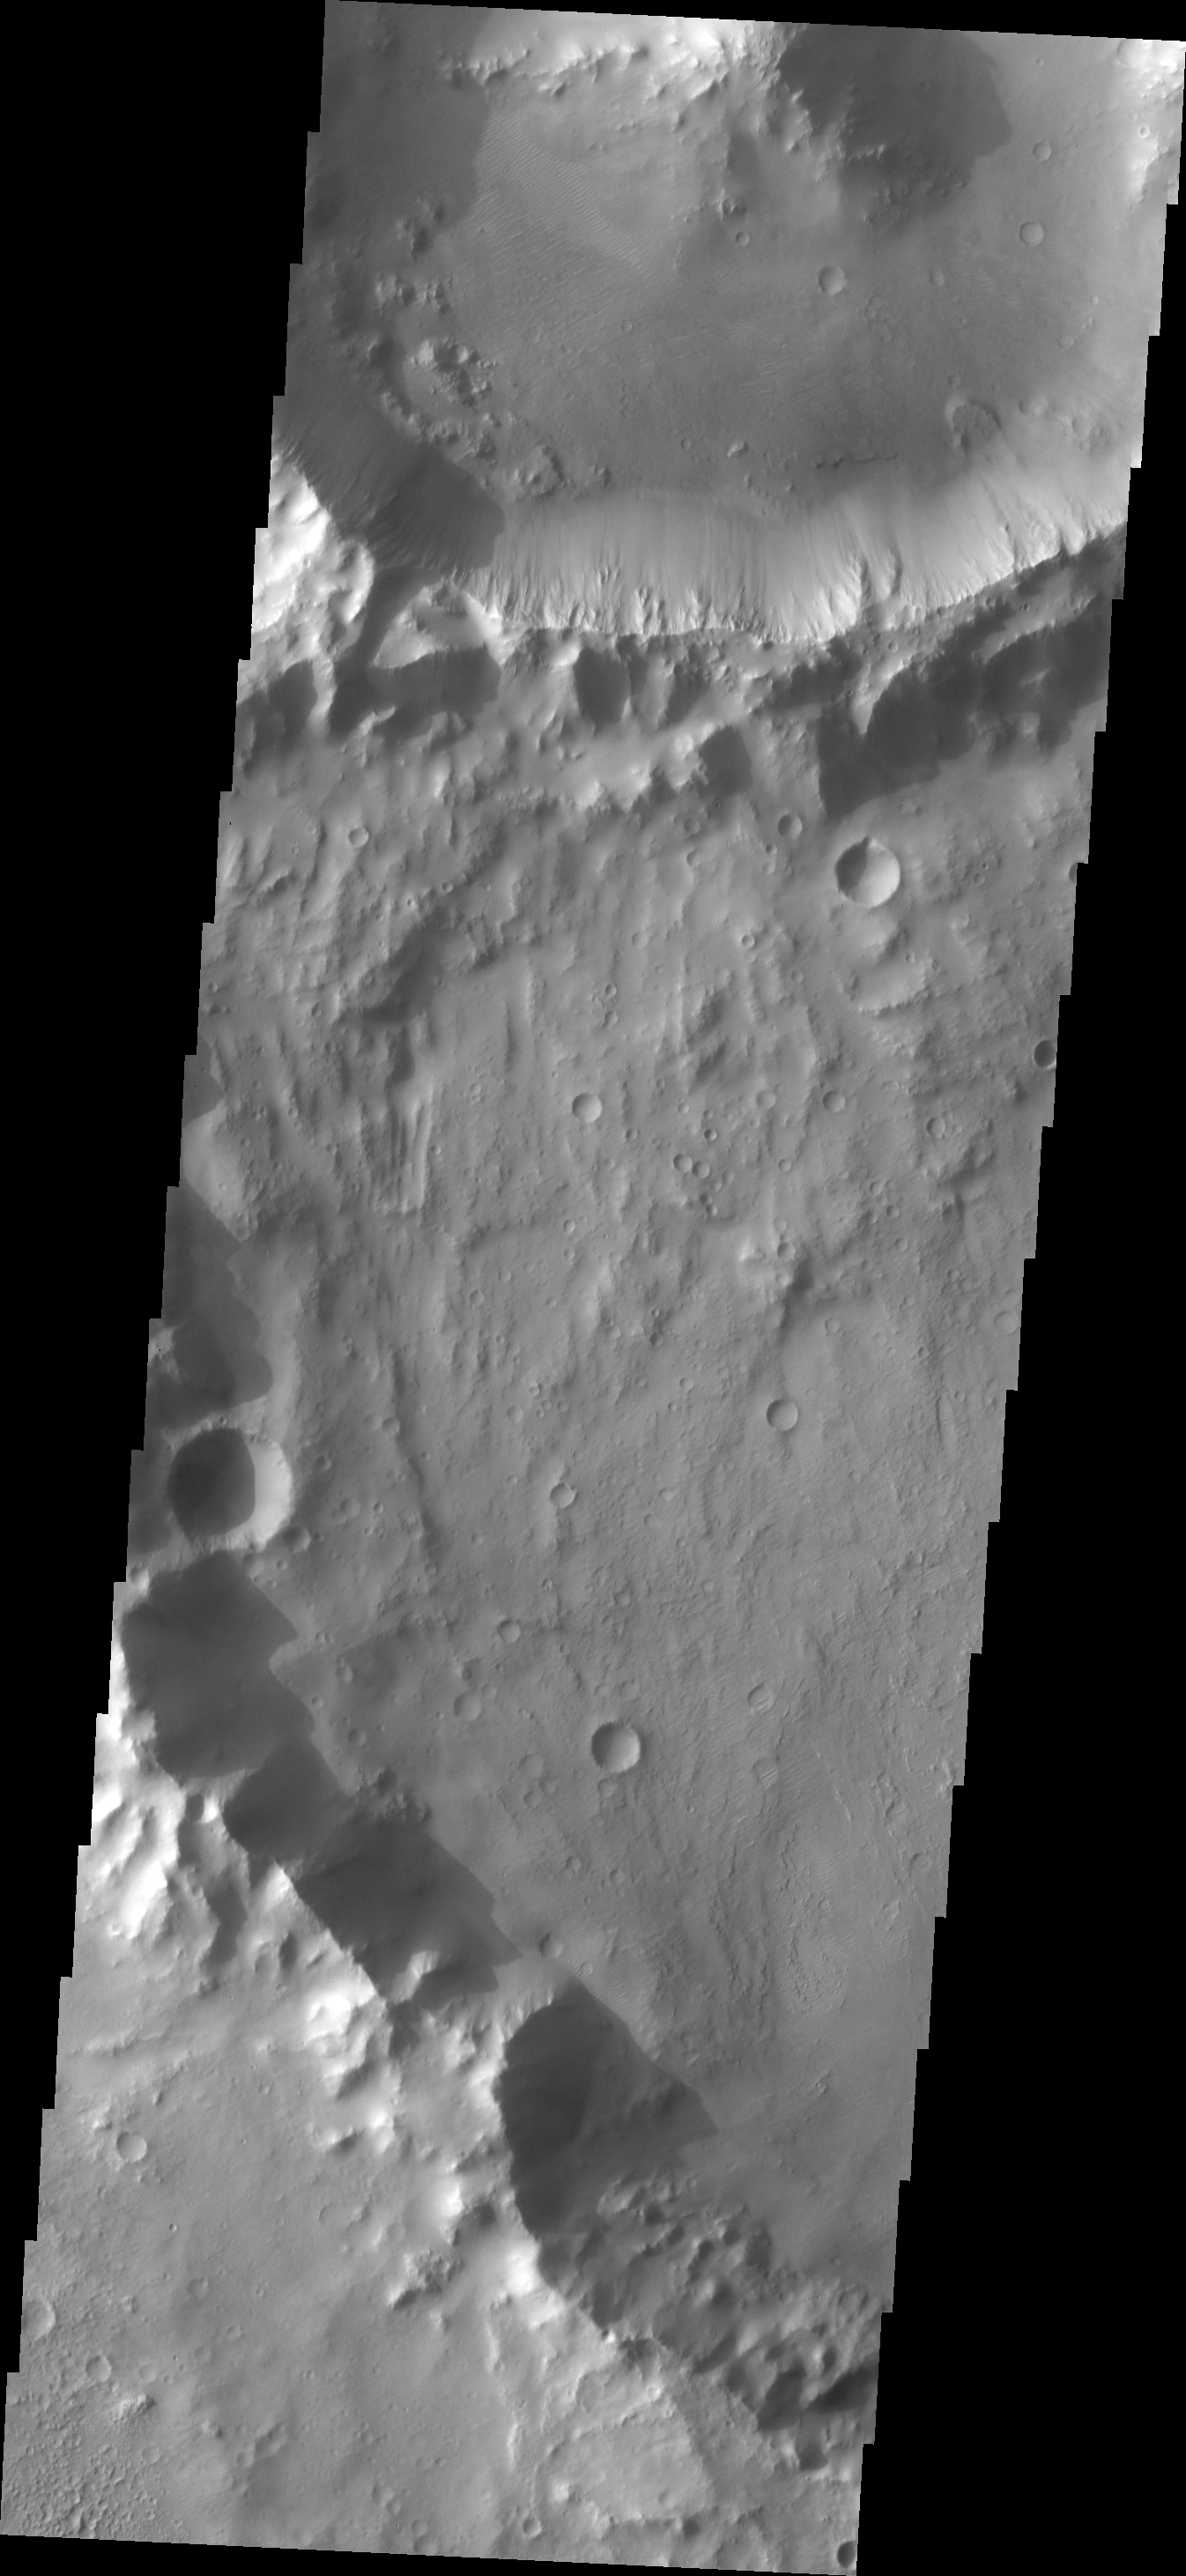

Small Features

Analysis of Mars images means looking at all the features, from the largest of craters to the smallest visible features. This unnamed crater contains a small landslide, and four small dunes due west of the landslide.

Image information: VIS instrument. Latitude -6.7N, Longitude 93.6E. 18 meter/pixel resolution.

Please see the THEMIS Data Citation Note for details on crediting THEMIS images.

Note: this THEMIS visual image has not been radiometrically nor geometrically calibrated for this preliminary release. An empirical correction has been performed to remove instrumental effects. A linear shift has been applied in the cross-track and down-track direction to approximate spacecraft and planetary motion. Fully calibrated and geometrically projected images will be released through the Planetary Data System in accordance with Project policies at a later time.

NASA’s Jet Propulsion Laboratory manages the 2001 Mars Odyssey mission for NASA’s Office of Space Science, Washington, D.C. The Thermal Emission Imaging System (THEMIS) was developed by Arizona State University, Tempe, in collaboration with Raytheon Santa Barbara Remote Sensing. The THEMIS investigation is led by Dr. Philip Christensen at Arizona State University. Lockheed Martin Astronautics, Denver, is the prime contractor for the Odyssey project, and developed and built the orbiter. Mission operations are conducted jointly from Lockheed Martin and from JPL, a division of the California Institute of Technology in Pasadena.

Credit: NASA/JPL/ASU